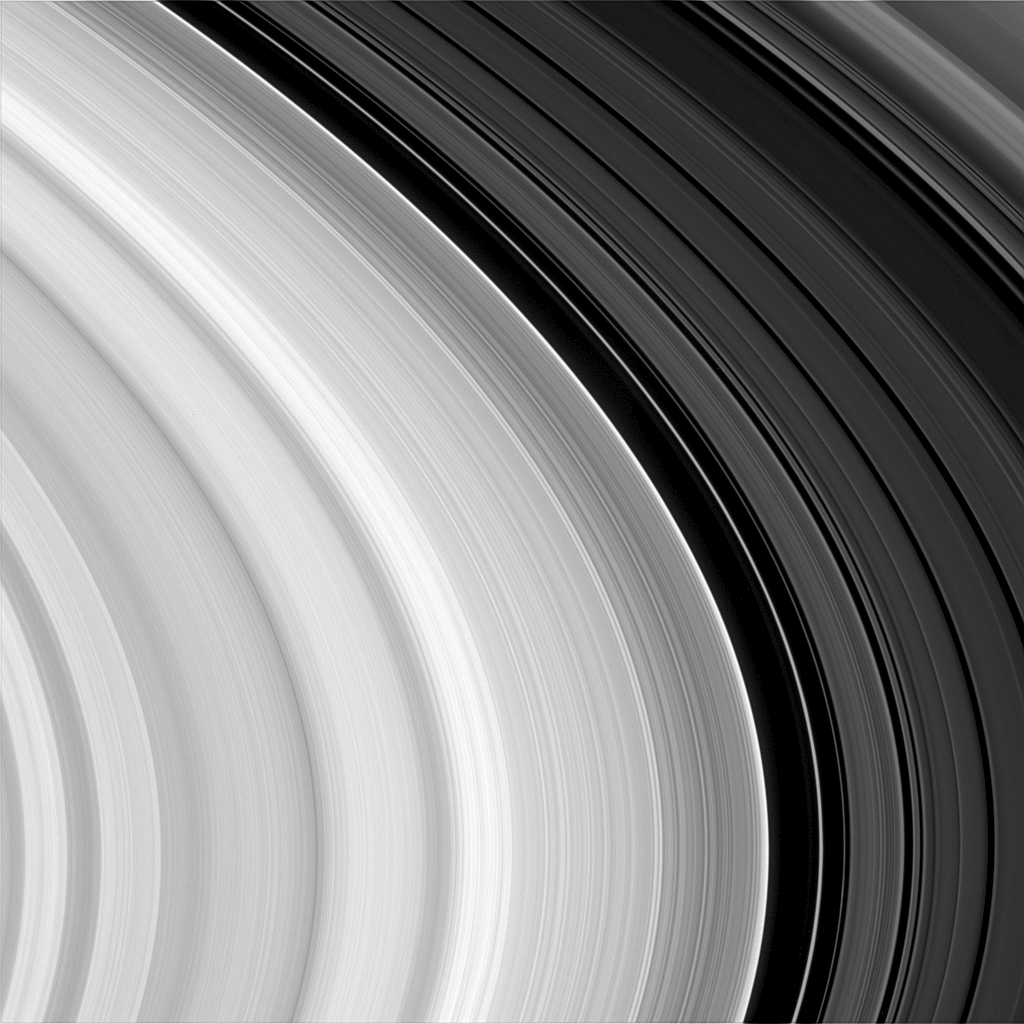

Outer B Ring Edge

This close-up of the lit side of Saturn’s outer B ring and the Cassini Division looks something like a phonograph record. There are subtle, wavelike patterns, hundreds of narrow features resembling a record’s ‘grooves’ and a noticeable abrupt change in overall brightness beyond the dark gap near the right. To the left of the gap is the outer B ring with its sharp edge maintained by a strong gravitational resonance with the moon Mimas. To the right of the Huygens Gap are the plateau-like bands of the Cassini Division. The narrow ringlet within the gap is called the Huygens ringlet.

The image was taken in visible light with the Cassini spacecraft narrow angle camera on Oct. 29, 2004, at a distance of about 819,000 (509,000 miles) from Saturn. The image scale is 4.5 kilometers (2.8 miles) per pixel.

The Cassini-Huygens mission is a cooperative project of NASA, the European Space Agency and the Italian Space Agency. The Jet Propulsion Laboratory, a division of the California Institute of Technology in Pasadena, manages the Cassini-Huygens mission for NASA’s Office of Space Science, Washington, D.C. The Cassini orbiter and its two onboard cameras, were designed, developed and assembled at JPL. The imaging team is based at the Space Science Institute, Boulder, Colo.

Credit: NASA/JPL/Space Science Institute